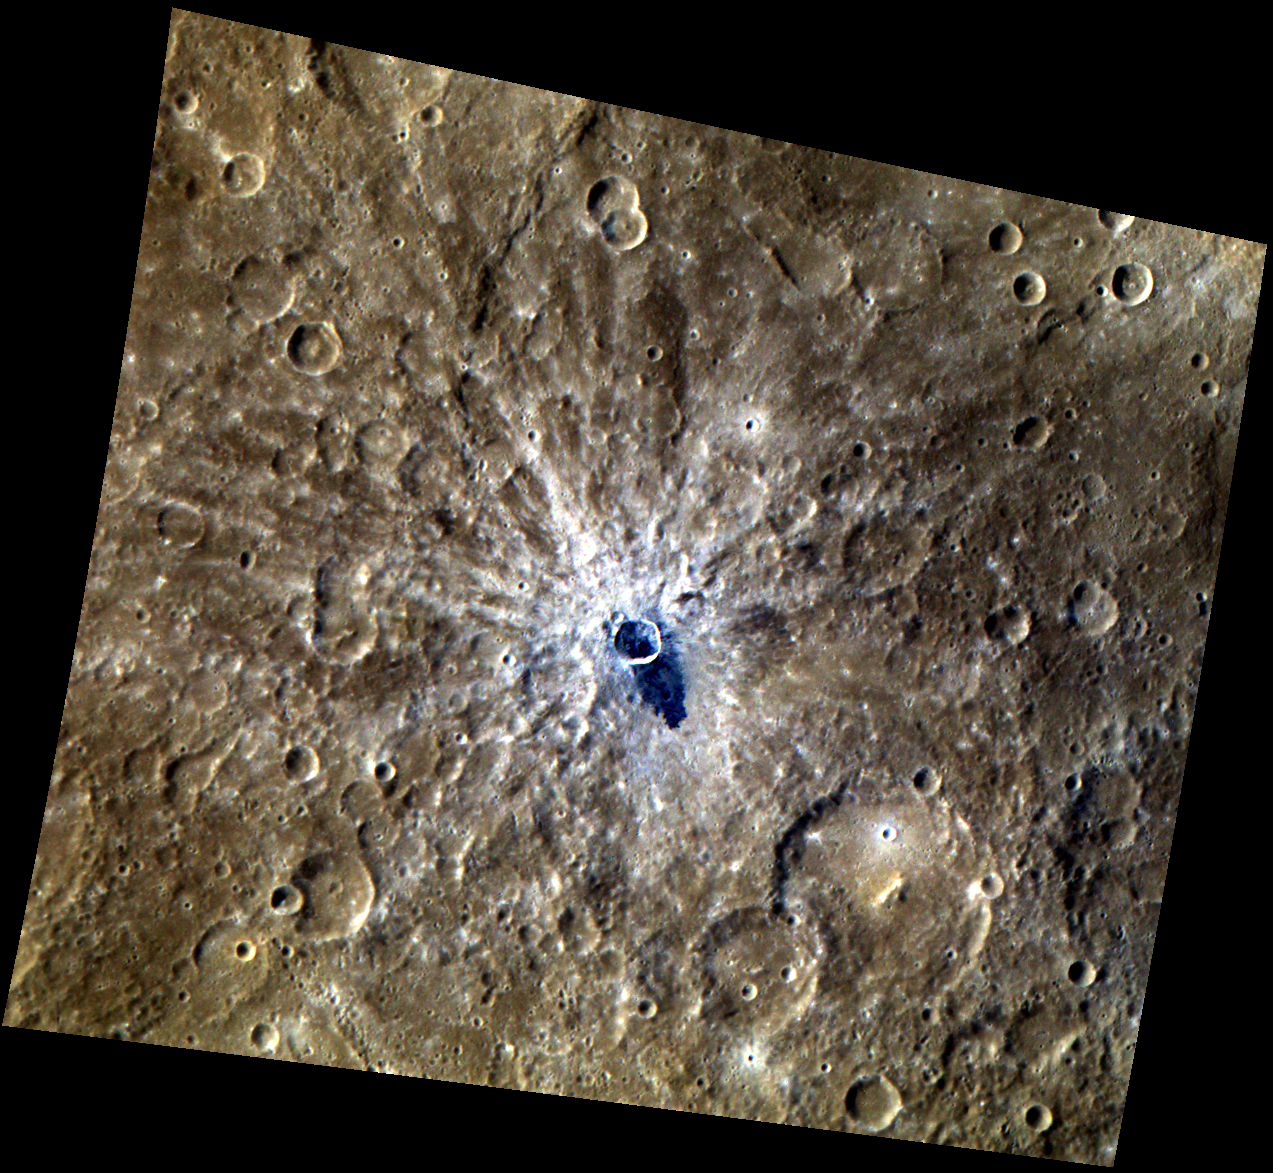

Say Aah!

This high-resolution color image shows a 14-kilometer diameter crater that is relatively young, as indicated by the bright rays that cross the neighboring features. A dark “tongue” of impact melt, which has a bluer color than the nearby surface, appears to have flowed out of the crater.

This image was acquired as a high-resolution targeted observation. Targeted observations are images of a small area on Mercury’s surface at resolutions much higher than the 250-meter/pixel (820 feet/pixel) morphology base map or the 1-kilometer/pixel (0.6 miles/pixel) color base map. It is not possible to cover all of Mercury’s surface at this high resolution during MESSENGER’s one-year mission, but several areas of high scientific interest are generally imaged in this mode each week.

Date acquired: May 16, 2011
Image Mission Elapsed Time (MET): 214069807, 214069811, 214069815
Image ID: 261719, 261720, 261721
Instrument: Wide Angle Camera (WAC) of the Mercury Dual Imaging System (MDIS)
WAC filters: 9, 7, 6 (996, 748, 433 nanometers) in red, green, and blue
Center Latitude: -8.82°
Center Longitude: 254.9° E
Resolution: 294 meters/pixel
Scale: The center crater has a diameter of approximately 14 kilometers (9 miles)
Incidence Angle: 41.8°
Emission Angle: 25.6°
Phase Angle: 67.4°

The MESSENGER spacecraft is the first ever to orbit the planet Mercury, and the spacecraft’s seven scientific instruments and radio science investigation are unraveling the history and evolution of the Solar System’s innermost planet. Visit the Why Mercury? section of this website to learn more about the key science questions that the MESSENGER mission is addressing. During the one-year primary mission, MDIS is scheduled to acquire more than 75,000 images in support of MESSENGER’s science goals.

These images are from MESSENGER, a NASA Discovery mission to conduct the first orbital study of the innermost planet, Mercury. For information regarding the use of images, see the MESSENGER image use policy.

Credit: NASA/Johns Hopkins University Applied Physics Laboratory/Carnegie Institution of Washington